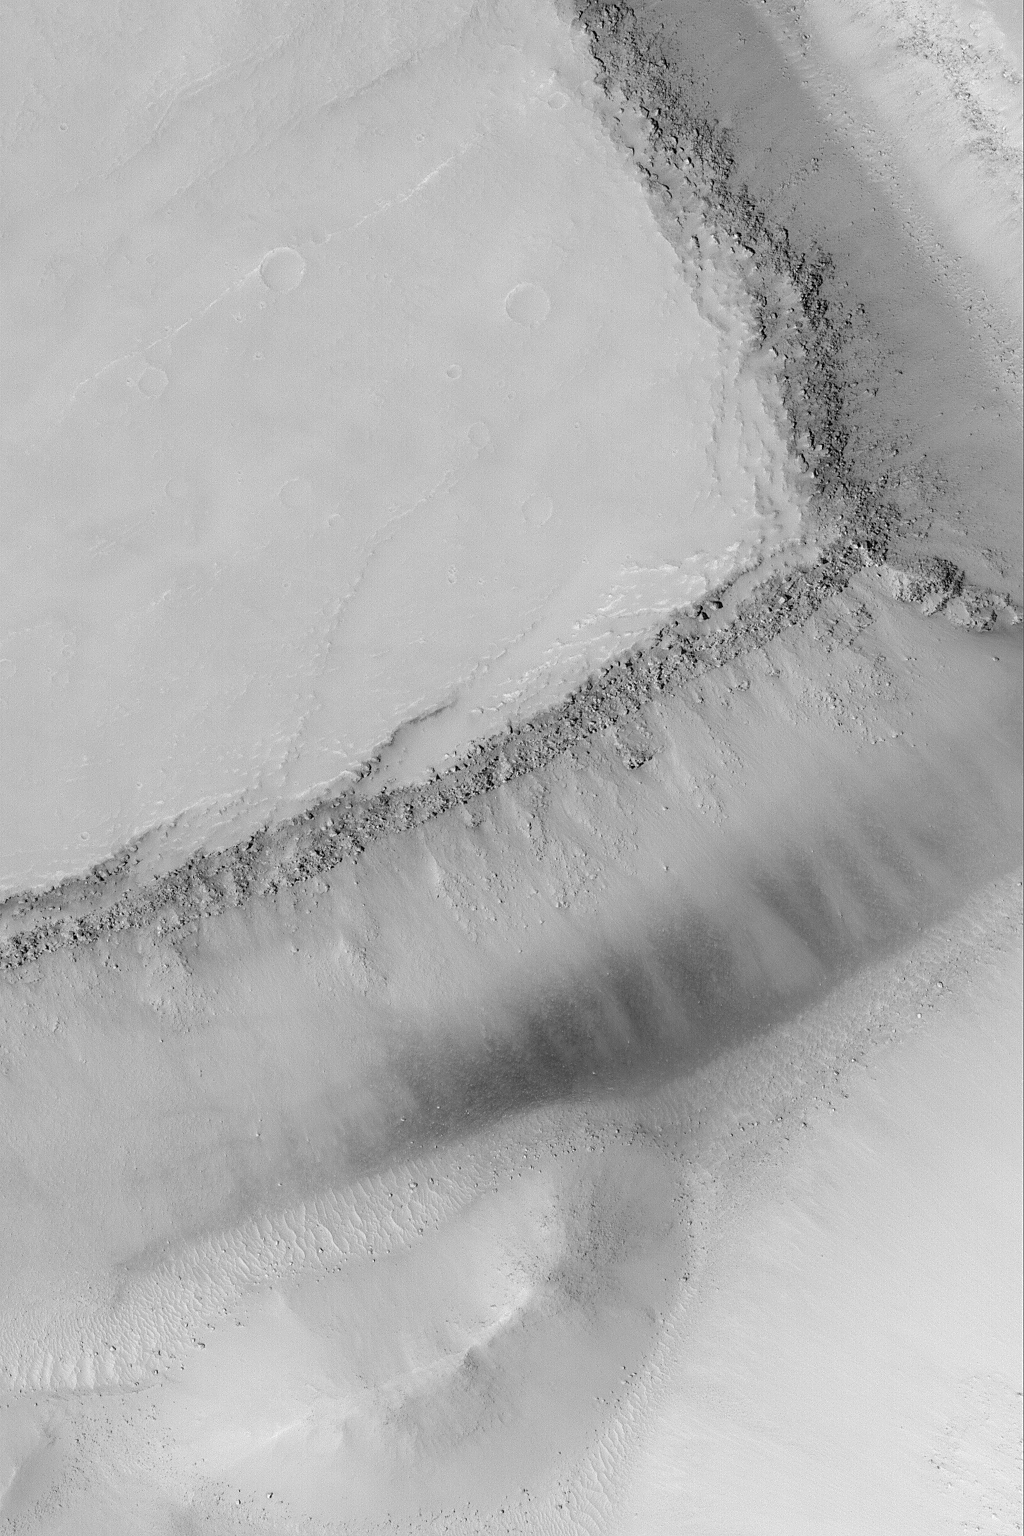

Large Boulders in a Trough

8 March 2004
This Mars Global Surveyor (MGS) Mars Orbiter Camera (MOC) image shows the walls and floor of a wide trough in the Sirenum Fossae region near 26.4°S, 140.7°W. Boulders rolled down the trough walls as they eroded out of the rock outcrops exposed on the upper slopes. Sunlight illuminates this scene from the upper left; the image covers an area 3 km (1.9 mi) wide.

Credit: NASA/JPL/Malin Space Science Systems